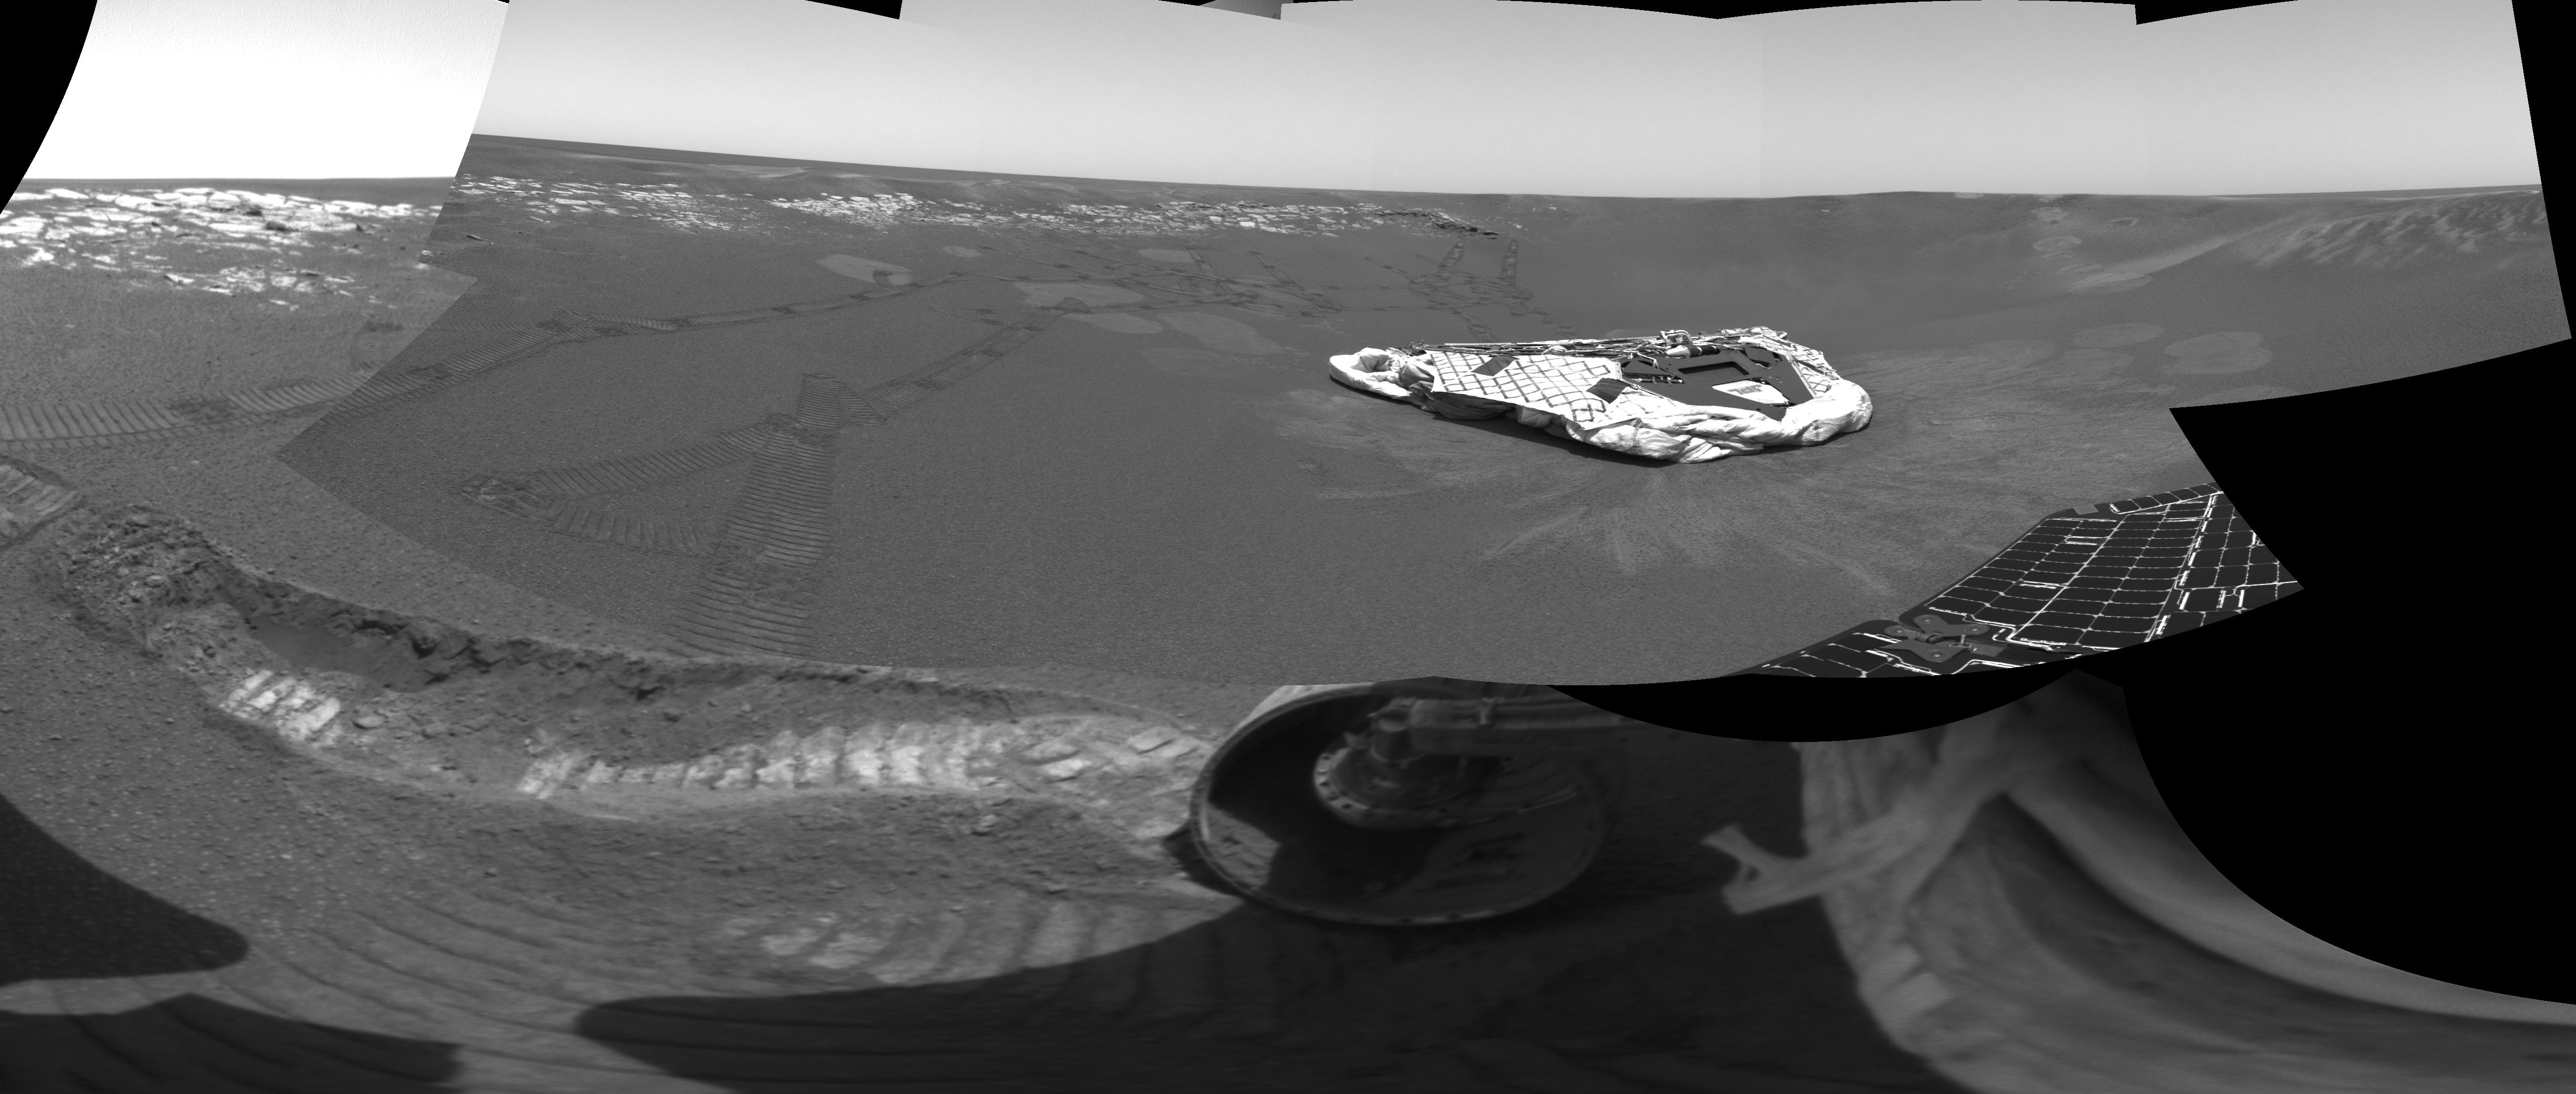

Opportunity Trenches Martian Soil

The Mars Exploration Rover Opportunity dragged one of its wheels back and forth across the sandy soil at Meridiani Planum to create a hole (bottom left corner) approximately 50 centimeters (19.7 inches) long by 20 centimeters (7.9 inches) wide by 9 centimeters (3.5 inches) deep. The rover’s instrument deployment device, or arm, will begin studying the fresh soil at the bottom of this trench later today for clues to its mineral composition and history. Scientists chose this particular site for digging because previous data taken by the rover’s miniature thermal emission spectrometer indicated that it contains crystalline hematite, a mineral that sometimes forms in the presence of water. The brightness of the newly-exposed soil is thought to be either intrinsic to the soil itself, or a reflection of the Sun. Opportunity’s lander is in the center of the image, and to the left is the rock outcrop lining the inner edge of the small crater that encircles the rover and lander. This mosaic image is made up of data from the rover’s navigation and hazard-avoidance cameras.

Credit: NASA/JPL